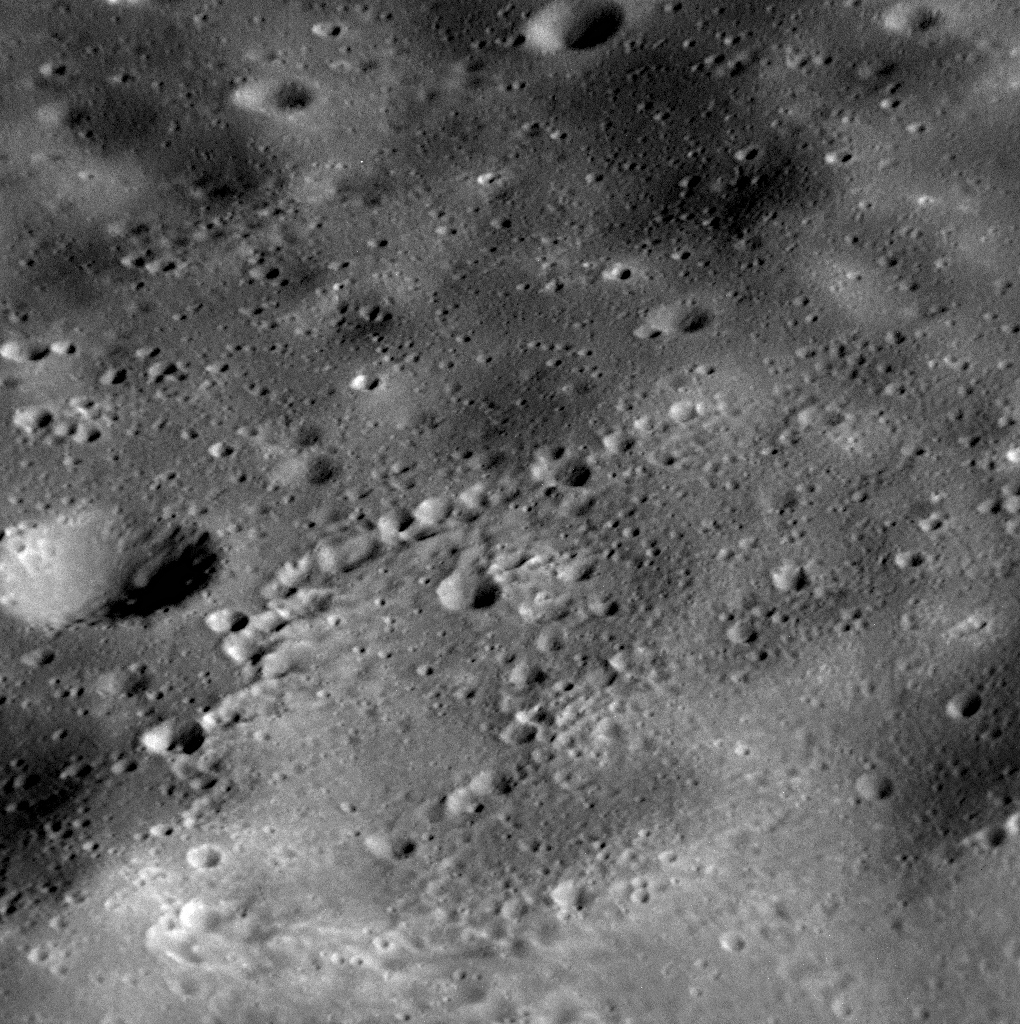

The Final Days

Though MESSENGER’s days are numbered, the spacecraft will continue to acquire new data sets and transmit them back to Earth during its final days. Shown here is a high-resolution view snapped near Heemskerck Rupes, named for the Dutch ship that explored Australia and New Zealand in 1642-1643. The total number of images that MDIS has acquired and returned to Earth since entering Mercury orbit in March 2011 is currently 277,447, which is many more than originally planned for MESSENGER’s one-year primary mission! In the next few days, approximately 500 additional images are planned to be received back at Earth, though the spacecraft is expected to impact the planet on April 30 with more than a thousand images still on its recorder, never to be seen. This is by design, as it is better to collect more data than can be transmitted than end the mission having been able to possibly have done more!

Check out some highlights from the MESSENGER mission by visiting this image collection, or watch MESSENGER team members discuss the mission in these recently posted videos.

Date acquired: April 26, 2015
Image Mission Elapsed Time (MET): 72384761
Image ID: 8400449
Instrument: Narrow Angle Camera (NAC) of the Mercury Dual Imaging System (MDIS)
Center Latitude: 25.1°
Center Longitude: 234.4° E
Resolution: 6.7 meters/pixel
Scale: The bottom of this image is about 7 kilometers (4.3 miles) across
Incidence Angle: 57.9°
Emission Angle: 56.5°
Phase Angle: 40.7°

The MESSENGER spacecraft is the first ever to orbit the planet Mercury, and the spacecraft’s seven scientific instruments and radio science investigation are unraveling the history and evolution of the Solar System’s innermost planet. In the mission’s more than four years of orbital operations, MESSENGER has acquired over 250,000 images and extensive other data sets. MESSENGER’s highly successful orbital mission is about to come to an end, as the spacecraft runs out of propellant and the force of solar gravity causes it to impact the surface of Mercury in April 2015.

For information regarding the use of images, see the MESSENGER image use policy.

Credit: NASA/Johns Hopkins University Applied Physics Laboratory/Carnegie Institution of Washington